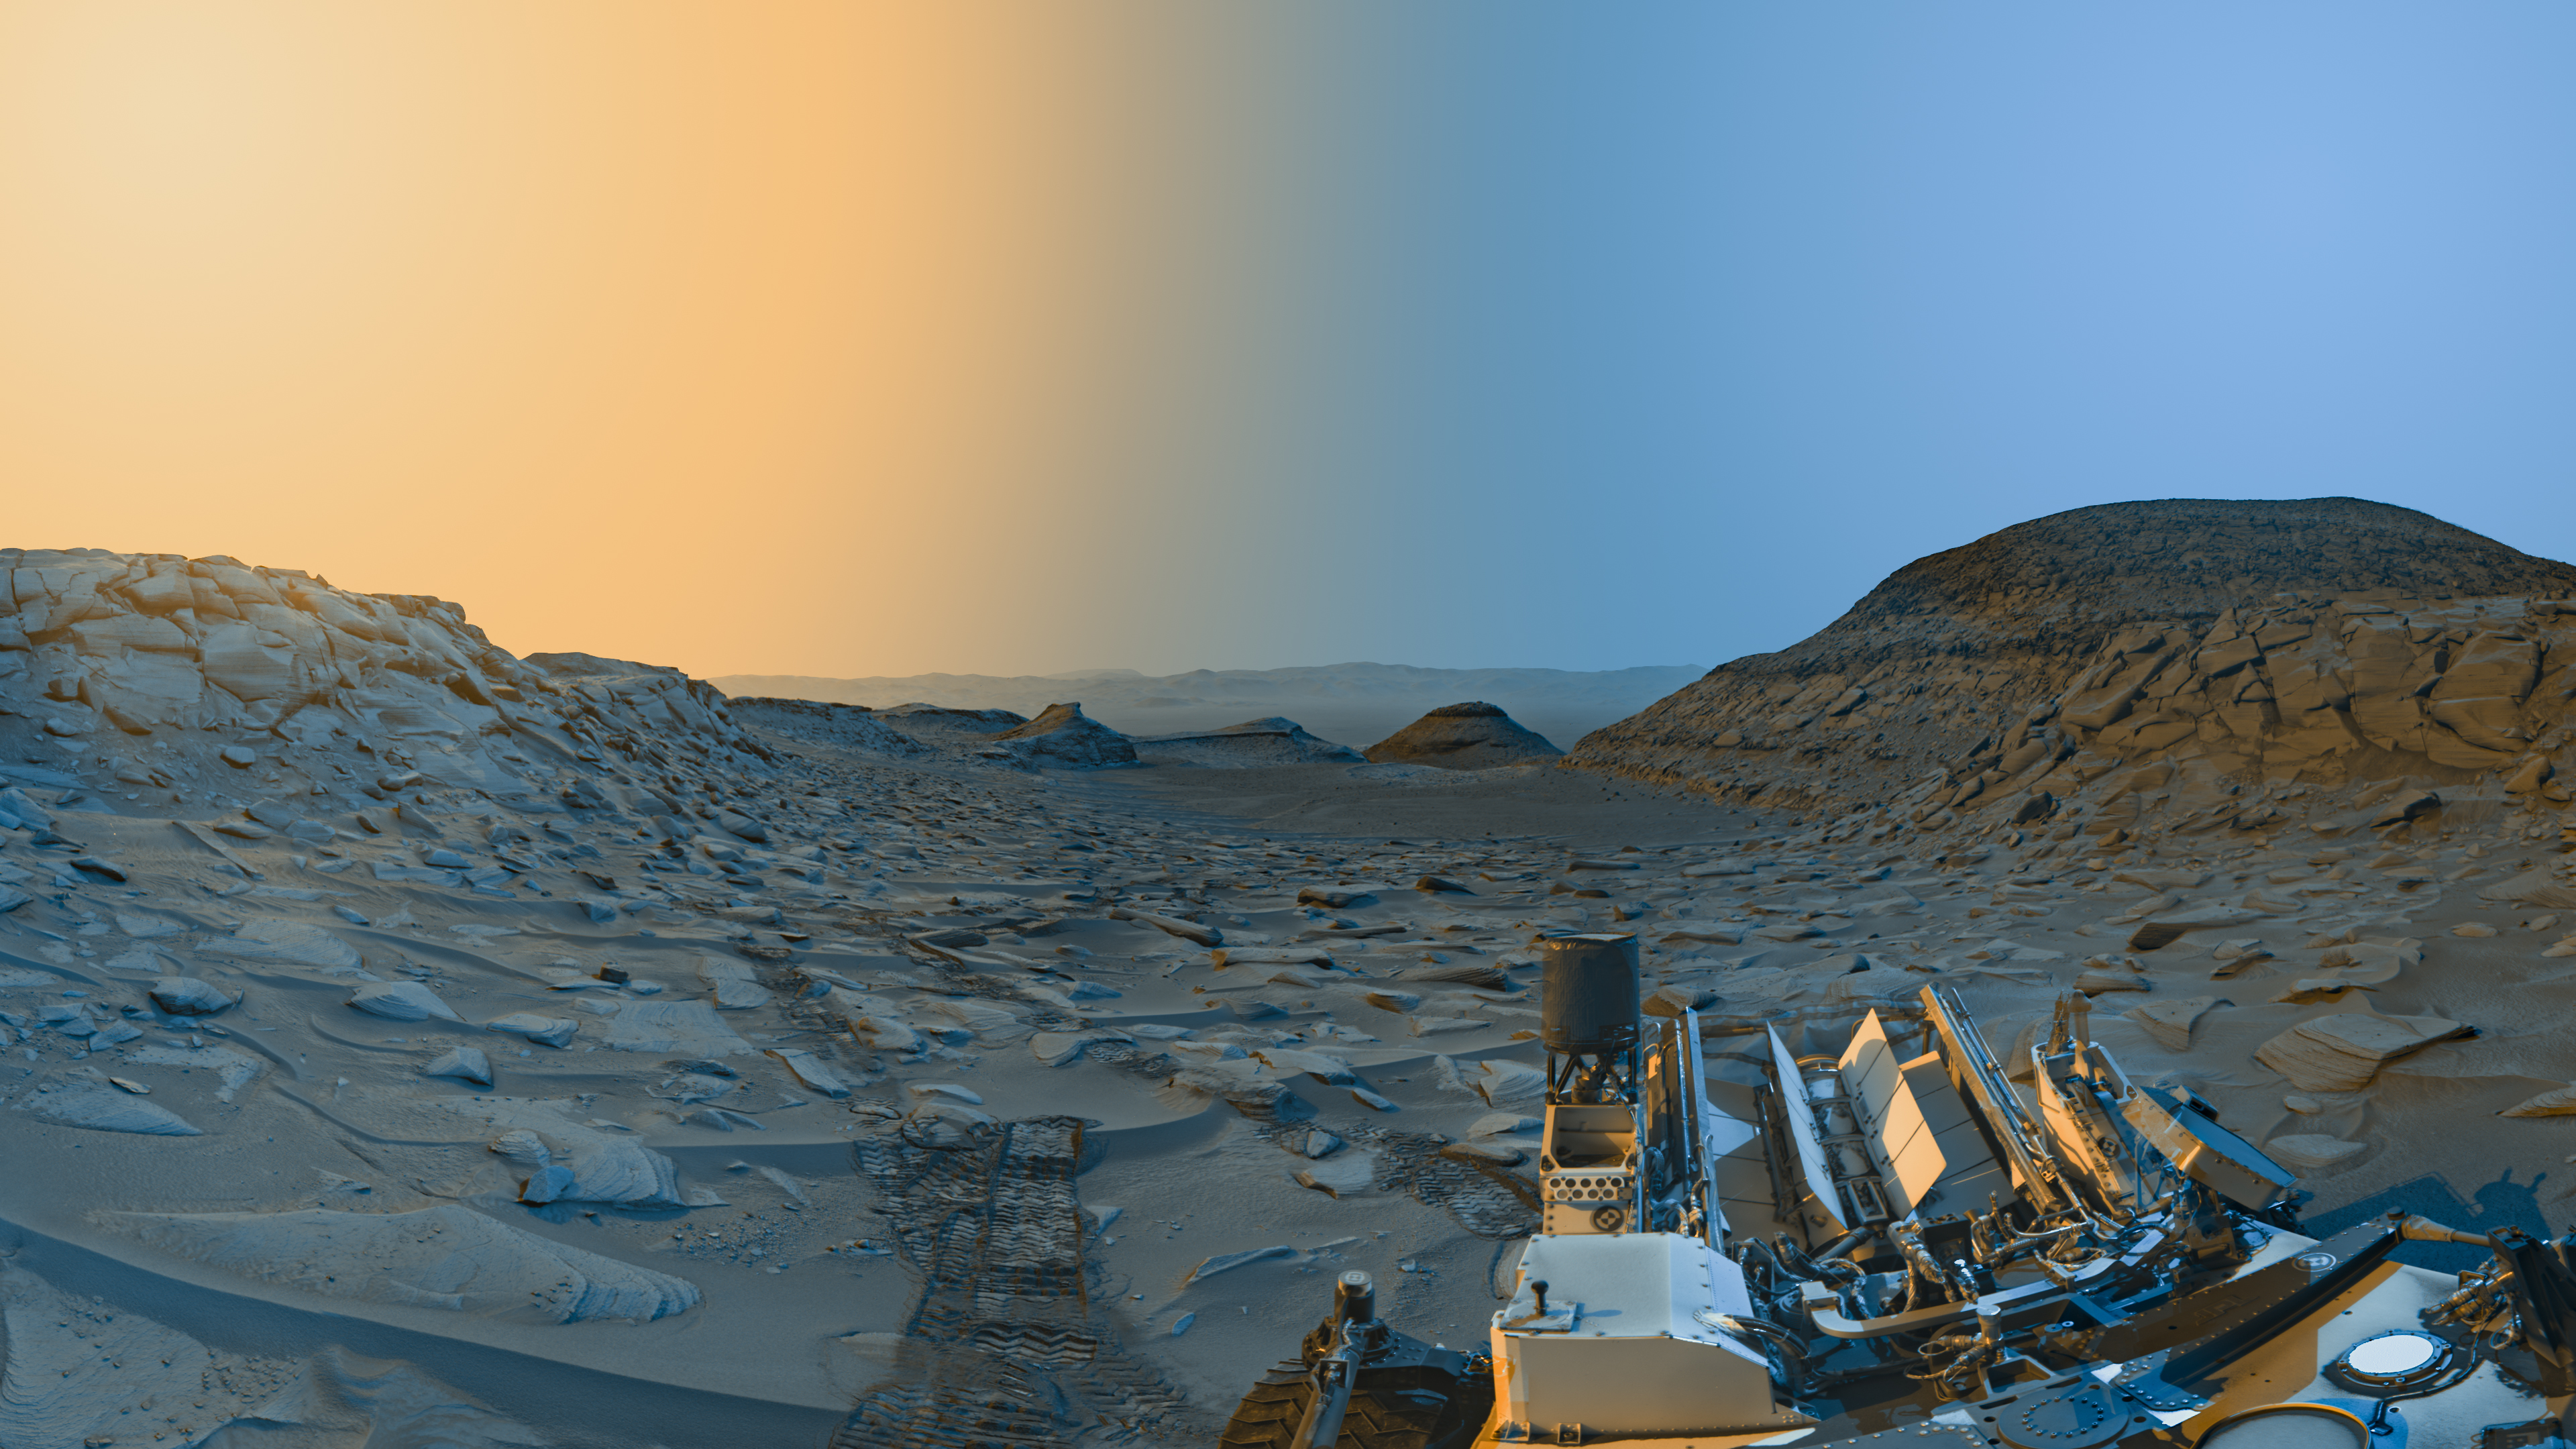

Curiosity’s ‘Postcard’ of ‘Marker Band Valley’

Figure A

Figure B

Figure C

NASA’s Curiosity Mars rover used its black-and-white navigation cameras to capture panoramas at two times of day on April 8, 2023. The panoramas were captured at 9:20 a.m. and 3:40 p.m. local Mars time, then merged together. Color was added for an artistic interpretation of the scene, with blue representing the morning panorama and yellow representing the afternoon one. The resulting “postcard” is similar to one created with rover images taken in November 2021.

Figure A is an annotated version of the postcard noting geographic features and elements of the rover.

Figure B is the morning panorama without added color; Figure C is the afternoon panorama without added color.

Each of these new panoramas took about 7 1/2 minutes to capture and include five individual images that were stitched together after being sent to Earth. By capturing the panoramas at two different times of day, the scene shows dramatic shadows similar to stage lighting coming in from the left and right of center stage. Additionally, it was winter at Curiosity’s location at the time these images were captured; shadows are sharper and deeper during winter, when dust is at its lowest in the Martian atmosphere.

At the bottom right of the postcard is Curiosity. The rover’s three antennas and nuclear power source are visible. Trailing behind Curiosity are rover tracks, and beyond those are “Marker Band Valley,” a winding region where the rover discovered unexpected signs of an ancient lake. Further below are two hills – “Bolivar” and “Deepdale” – that Curiosity drove between while exploring “Paraitepuy Pass.”

Curiosity is ascending the foothills of Mount Sharp, a 3-mile-tall (5-kilometer-tall) mountain found within Gale Crater; the crater rim is visible roughly 25 miles (40 kilometers) away. And because skies were so clear, a mountain beyond the crater rim can be seen, even though it’s 54 miles (87 kilometers) outside of Gale.

Curiosity was built by NASA’s Jet Propulsion Laboratory, which is managed by Caltech in Pasadena, California. JPL leads the mission on behalf of NASA’s Science Mission Directorate in Washington.

Credit: NASA/JPL-Caltech